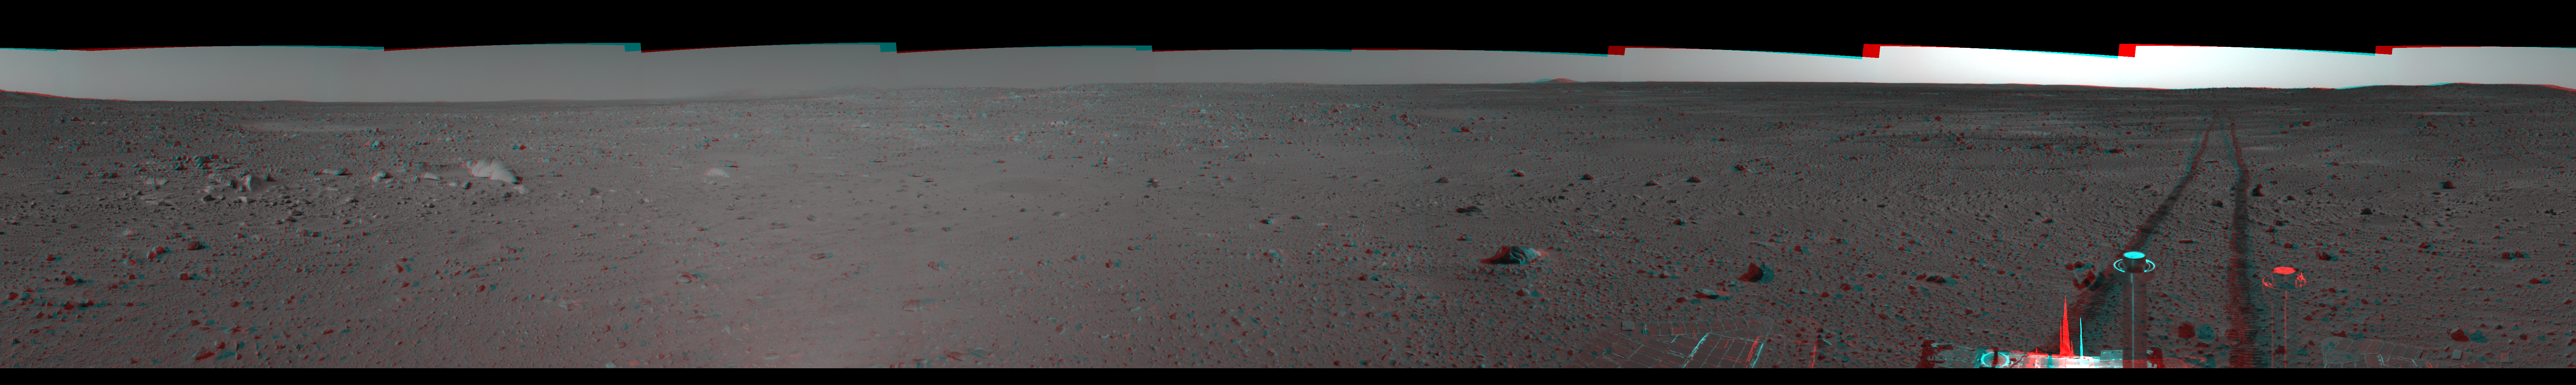

Spirit’s View on Sol 101 (3-D)

This 3-D cylindrical-perspective mosaic was created from navigation camera images that NASA’s Mars Exploration Rover Spirit acquired on sol 101 (April 15, 2004). It reveals Spirit’s view just before a stopping-point dubbed “Missoula Crater.” The rover is on its way to the “Columbia Hills.”

See PIA05778 for left eye view and PIA05779 for right eye view of this left eye cylindrical-perspective mosaic.

Credit: NASA/JPL